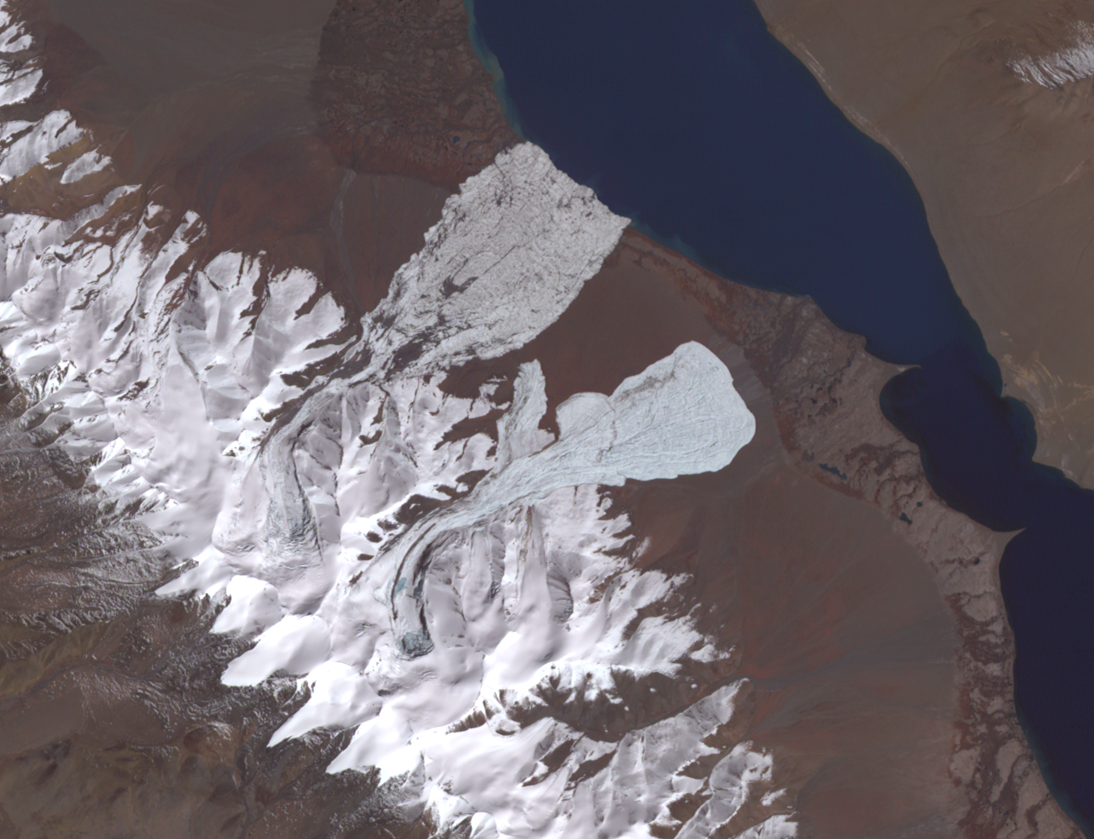

NASA Satellite Eyes Deadly Tibetan Landslide

On July 17, 2016, one of the largest ice avalanches ever recorded tumbled down a Tibetan mountain, killing 9 people. The cause of the collapse is still unclear. On September 22, a second glacier, 1.9 miles (3 kilometers) farther south, collapsed. Geologists investigating the July collapse warned about the possibility of a second collapse, which did occur. The image covers an area of 7.8 by 10.2 miles (12.6 by 16.4 kilometers), was acquired October 4, 2017, and is located at 334 degrees north, 82.3 degrees east.

With its 14 spectral bands from the visible to the thermal infrared wavelength region and its high spatial resolution of 15 to 90 meters (about 50 to 300 feet), ASTER images Earth to map and monitor the changing surface of our planet. ASTER is one of five Earth-observing instruments launched Dec. 18, 1999, on Terra. The instrument was built by Japan’s Ministry of Economy, Trade and Industry. A joint U.S./Japan science team is responsible for validation and calibration of the instrument and data products.

The broad spectral coverage and high spectral resolution of ASTER provides scientists in numerous disciplines with critical information for surface mapping and monitoring of dynamic conditions and temporal change. Example applications are: monitoring glacial advances and retreats; monitoring potentially active volcanoes; identifying crop stress; determining cloud morphology and physical properties; wetlands evaluation; thermal pollution monitoring; coral reef degradation; surface temperature mapping of soils and geology; and measuring surface heat balance.

The U.S. science team is located at NASA’s Jet Propulsion Laboratory, Pasadena, Calif. The Terra mission is part of NASA’s Science Mission Directorate, Washington, D.C.

Credit: NASA/METI/AIST/Japan Space Systems, and U.S./Japan ASTER Science Team